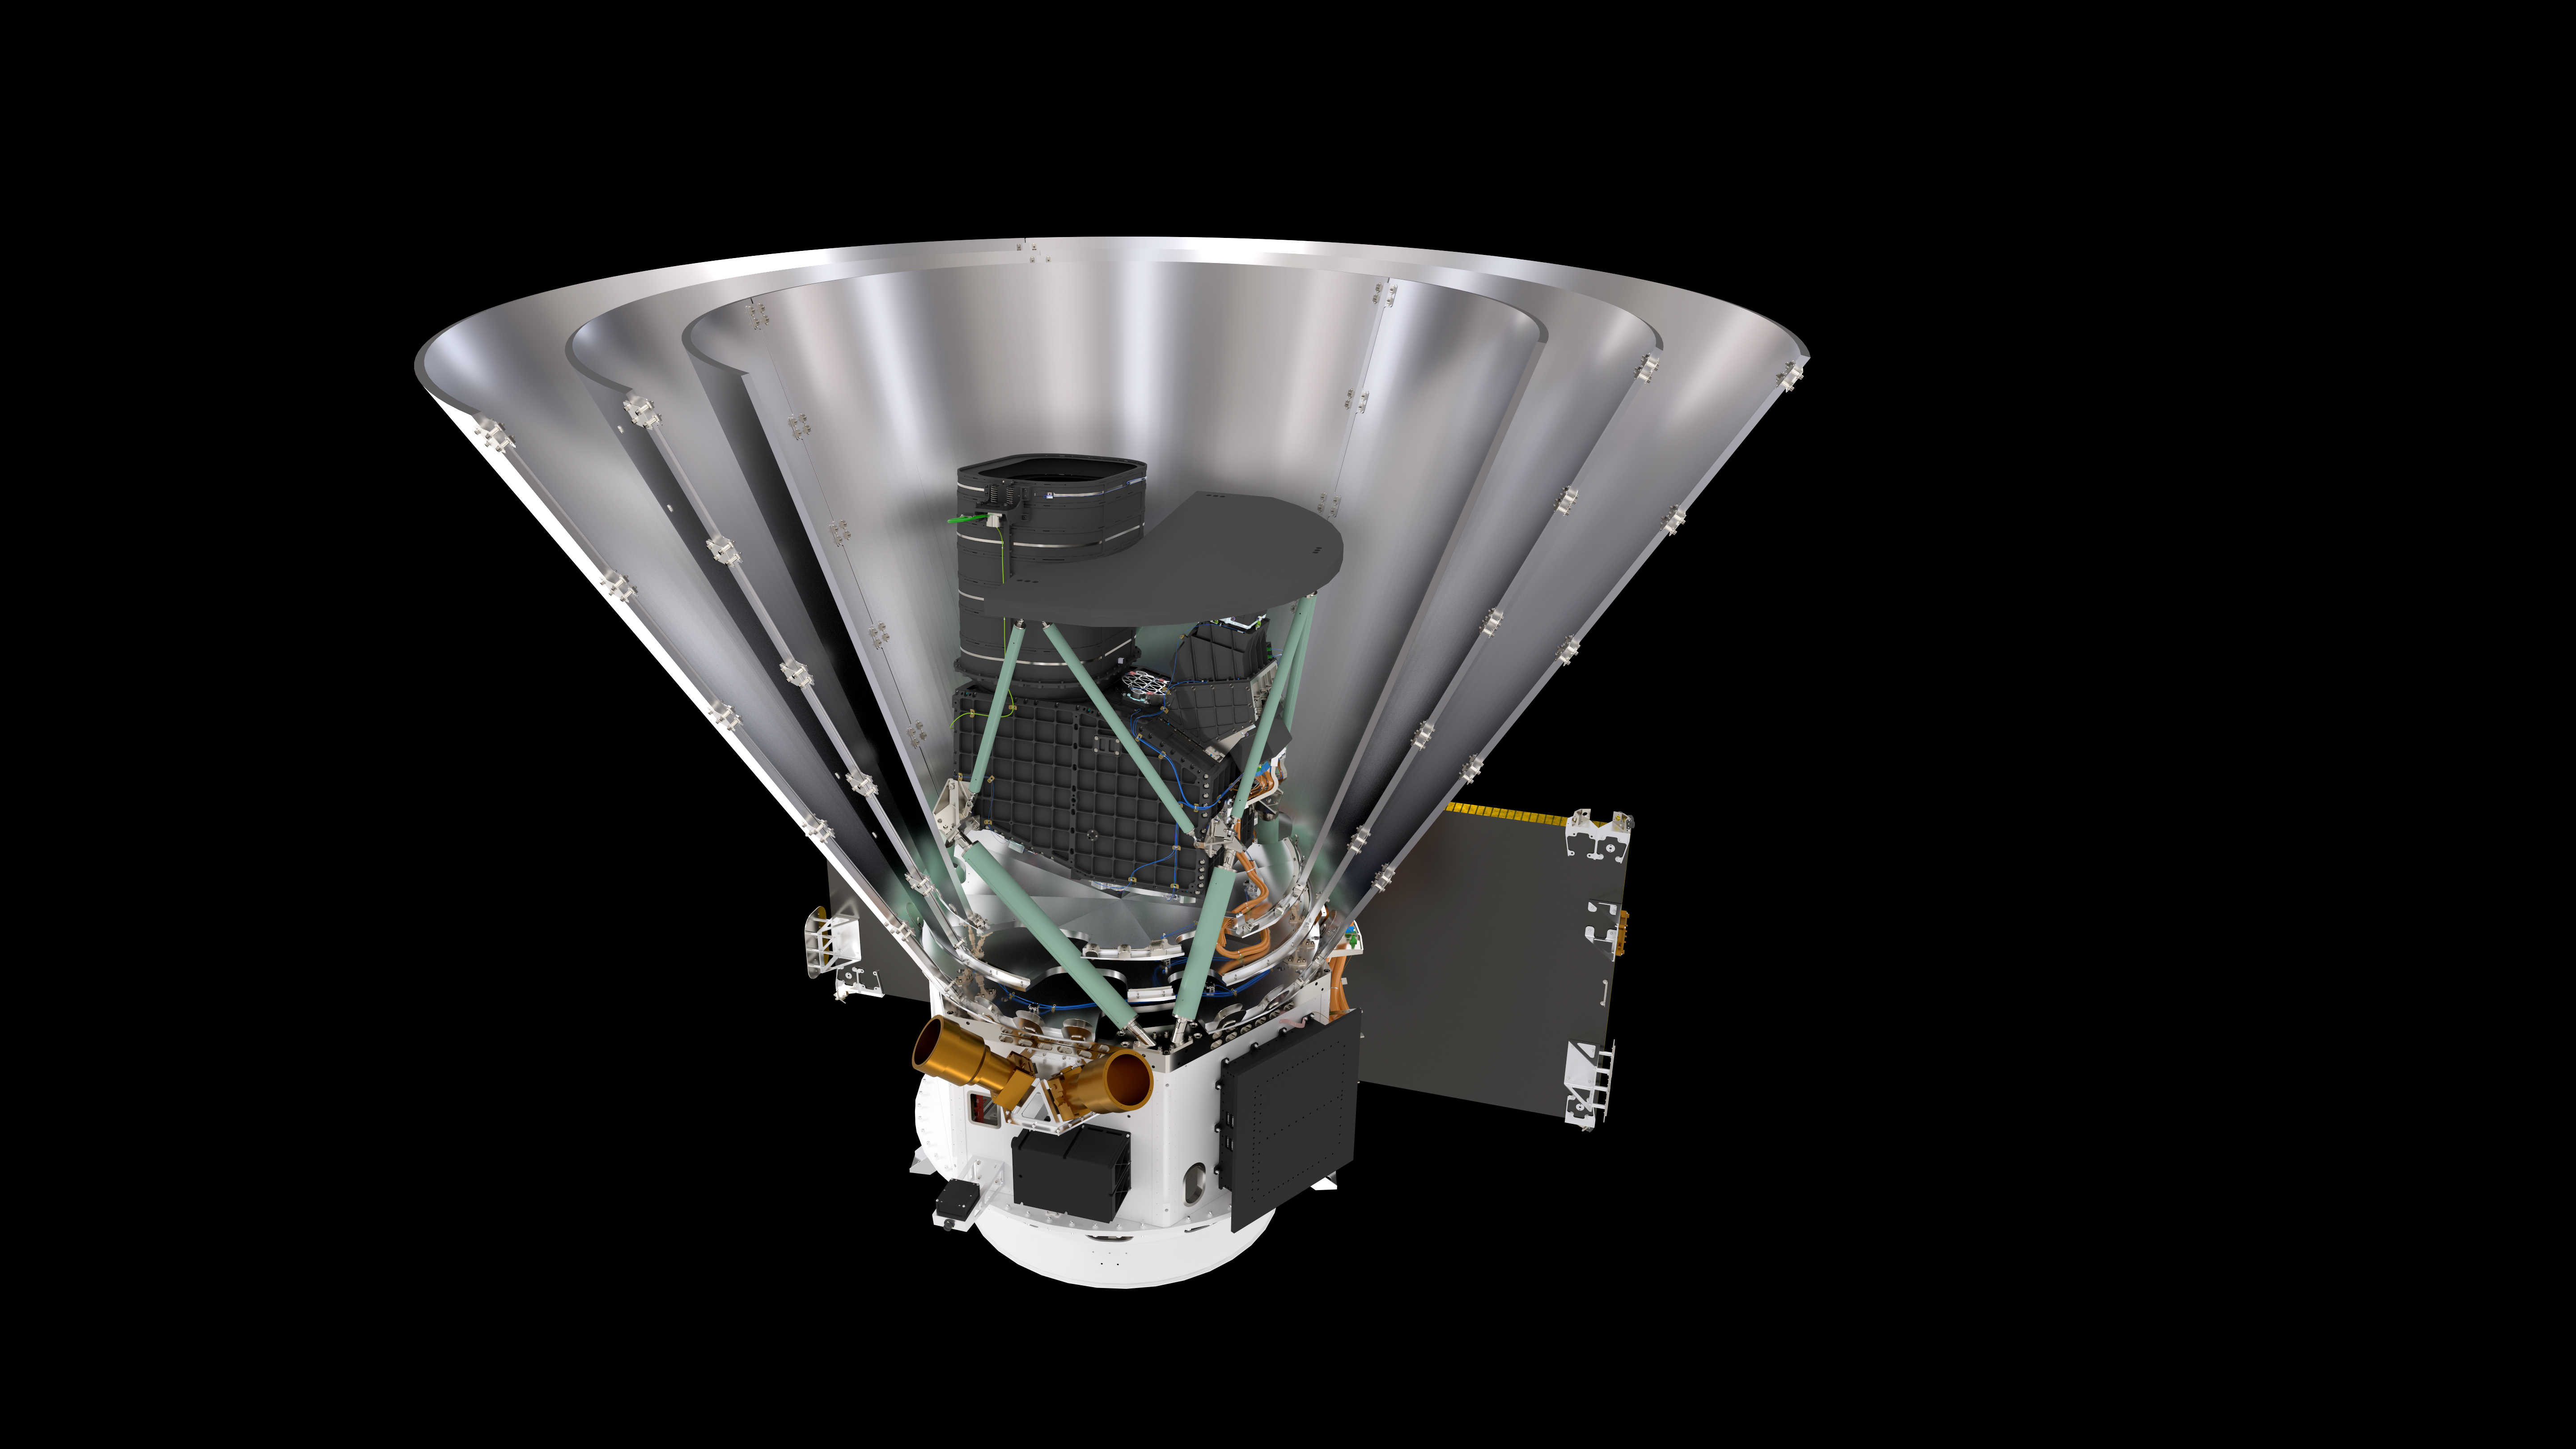

Sectional View of the SPHEREx Spacecraft

Sectional View of the SPHEREx Spacecraft against a black background.

Credit: Courtesy NASA/JPL-Caltech